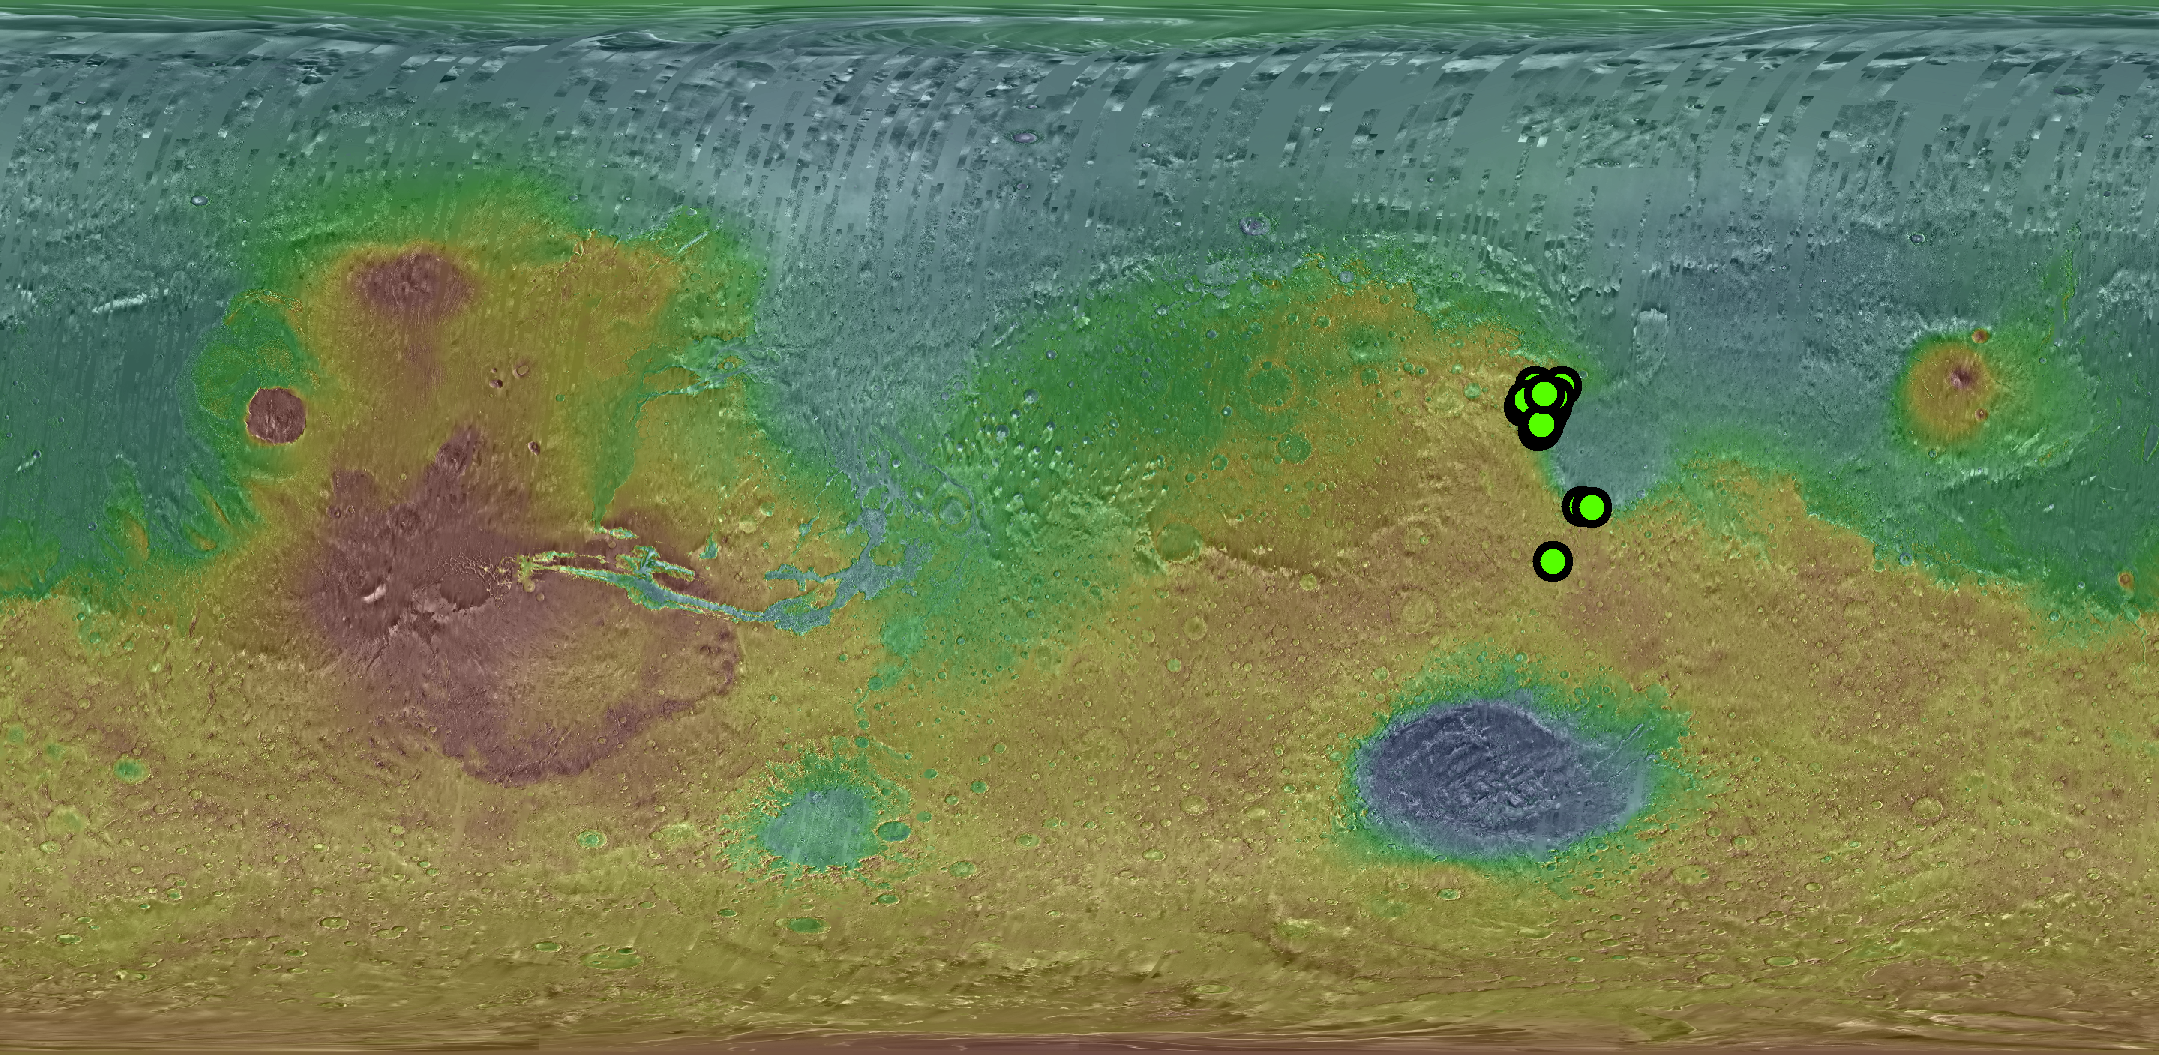

Known Locations of Carbonate Rocks on Mars

Green dots show the locations of orbital detections of carbonate-bearing rocks on Mars, determined by analysis of targeted observations by the Compact Reconnaissance Imaging Spectrometer for Mars (CRISM) acquired through January 2008. The spectrometer is on NASA’s Mars Reconnaissance Orbiter.

The base map is color-coded global topography (red is high, blue is low) overlain on mosaicked daytime thermal infrared images. The topography data are from the Mars Orbiter Laser Altimeter on NASA’s Mars Global Surveyor. The thermal infrared imagery is from the Thermal Emission Imaging System camera on NASA’s Mars Odyssey orbiter.

The CRISM team, led by The Johns Hopkins University Applied Physics Laboratory, Laurel, Md., includes expertise from universities, government agencies and small businesses in the United States and abroad. Arizona State University, Tempe, operates the Thermal Emission Imaging System, which the university developed in collaboration with Raytheon Santa Barbara Remote Sensing.

NASA’s Jet Propulsion Laboratory, a division of the California Institute of Technology in Pasadena, manages the Mars Reconnaissance Orbiter and Mars Odyssey projects for the NASA Science Mission Directorate, Washington. Lockheed Martin Space Systems, Denver, built the orbiters.

Credit: NASA/JPL/JHUAPL/ASU/Brown University